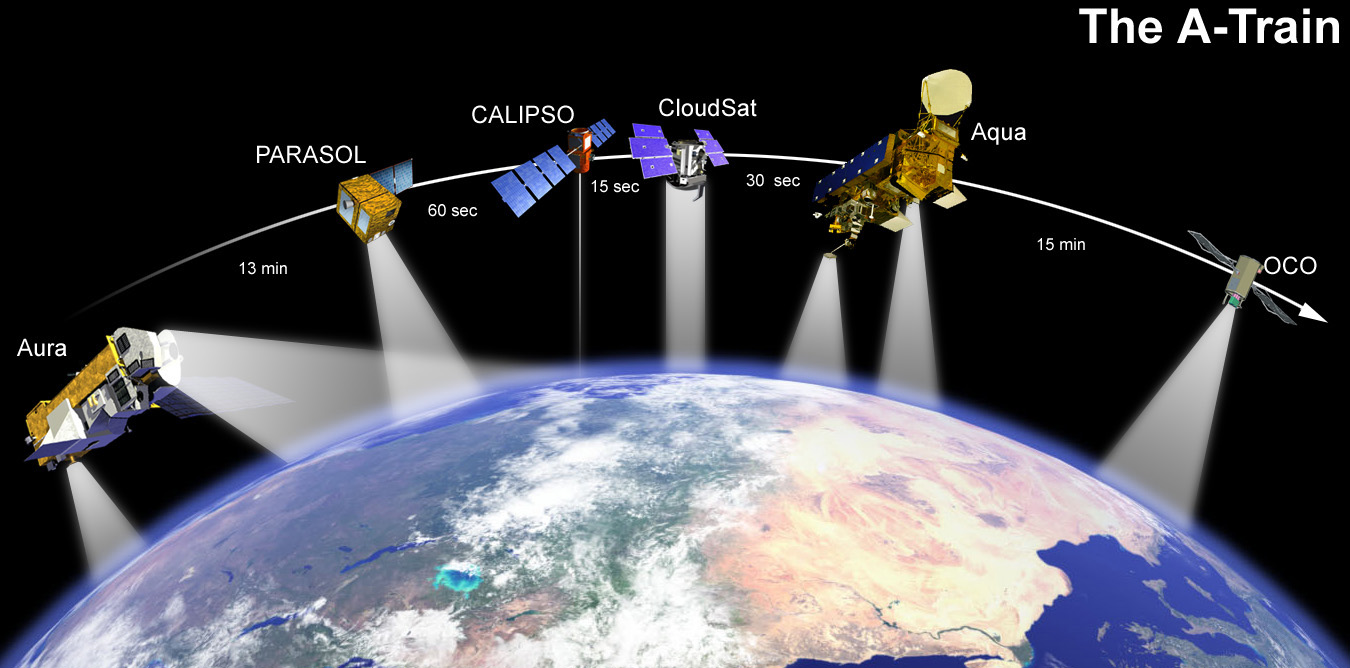

A-Train (Artist’s Concept)

This artist’s concept shows how CALIPSO and CloudSat will fly in formation with other Earth Observing Satellites.

Credit: NASA/JPL